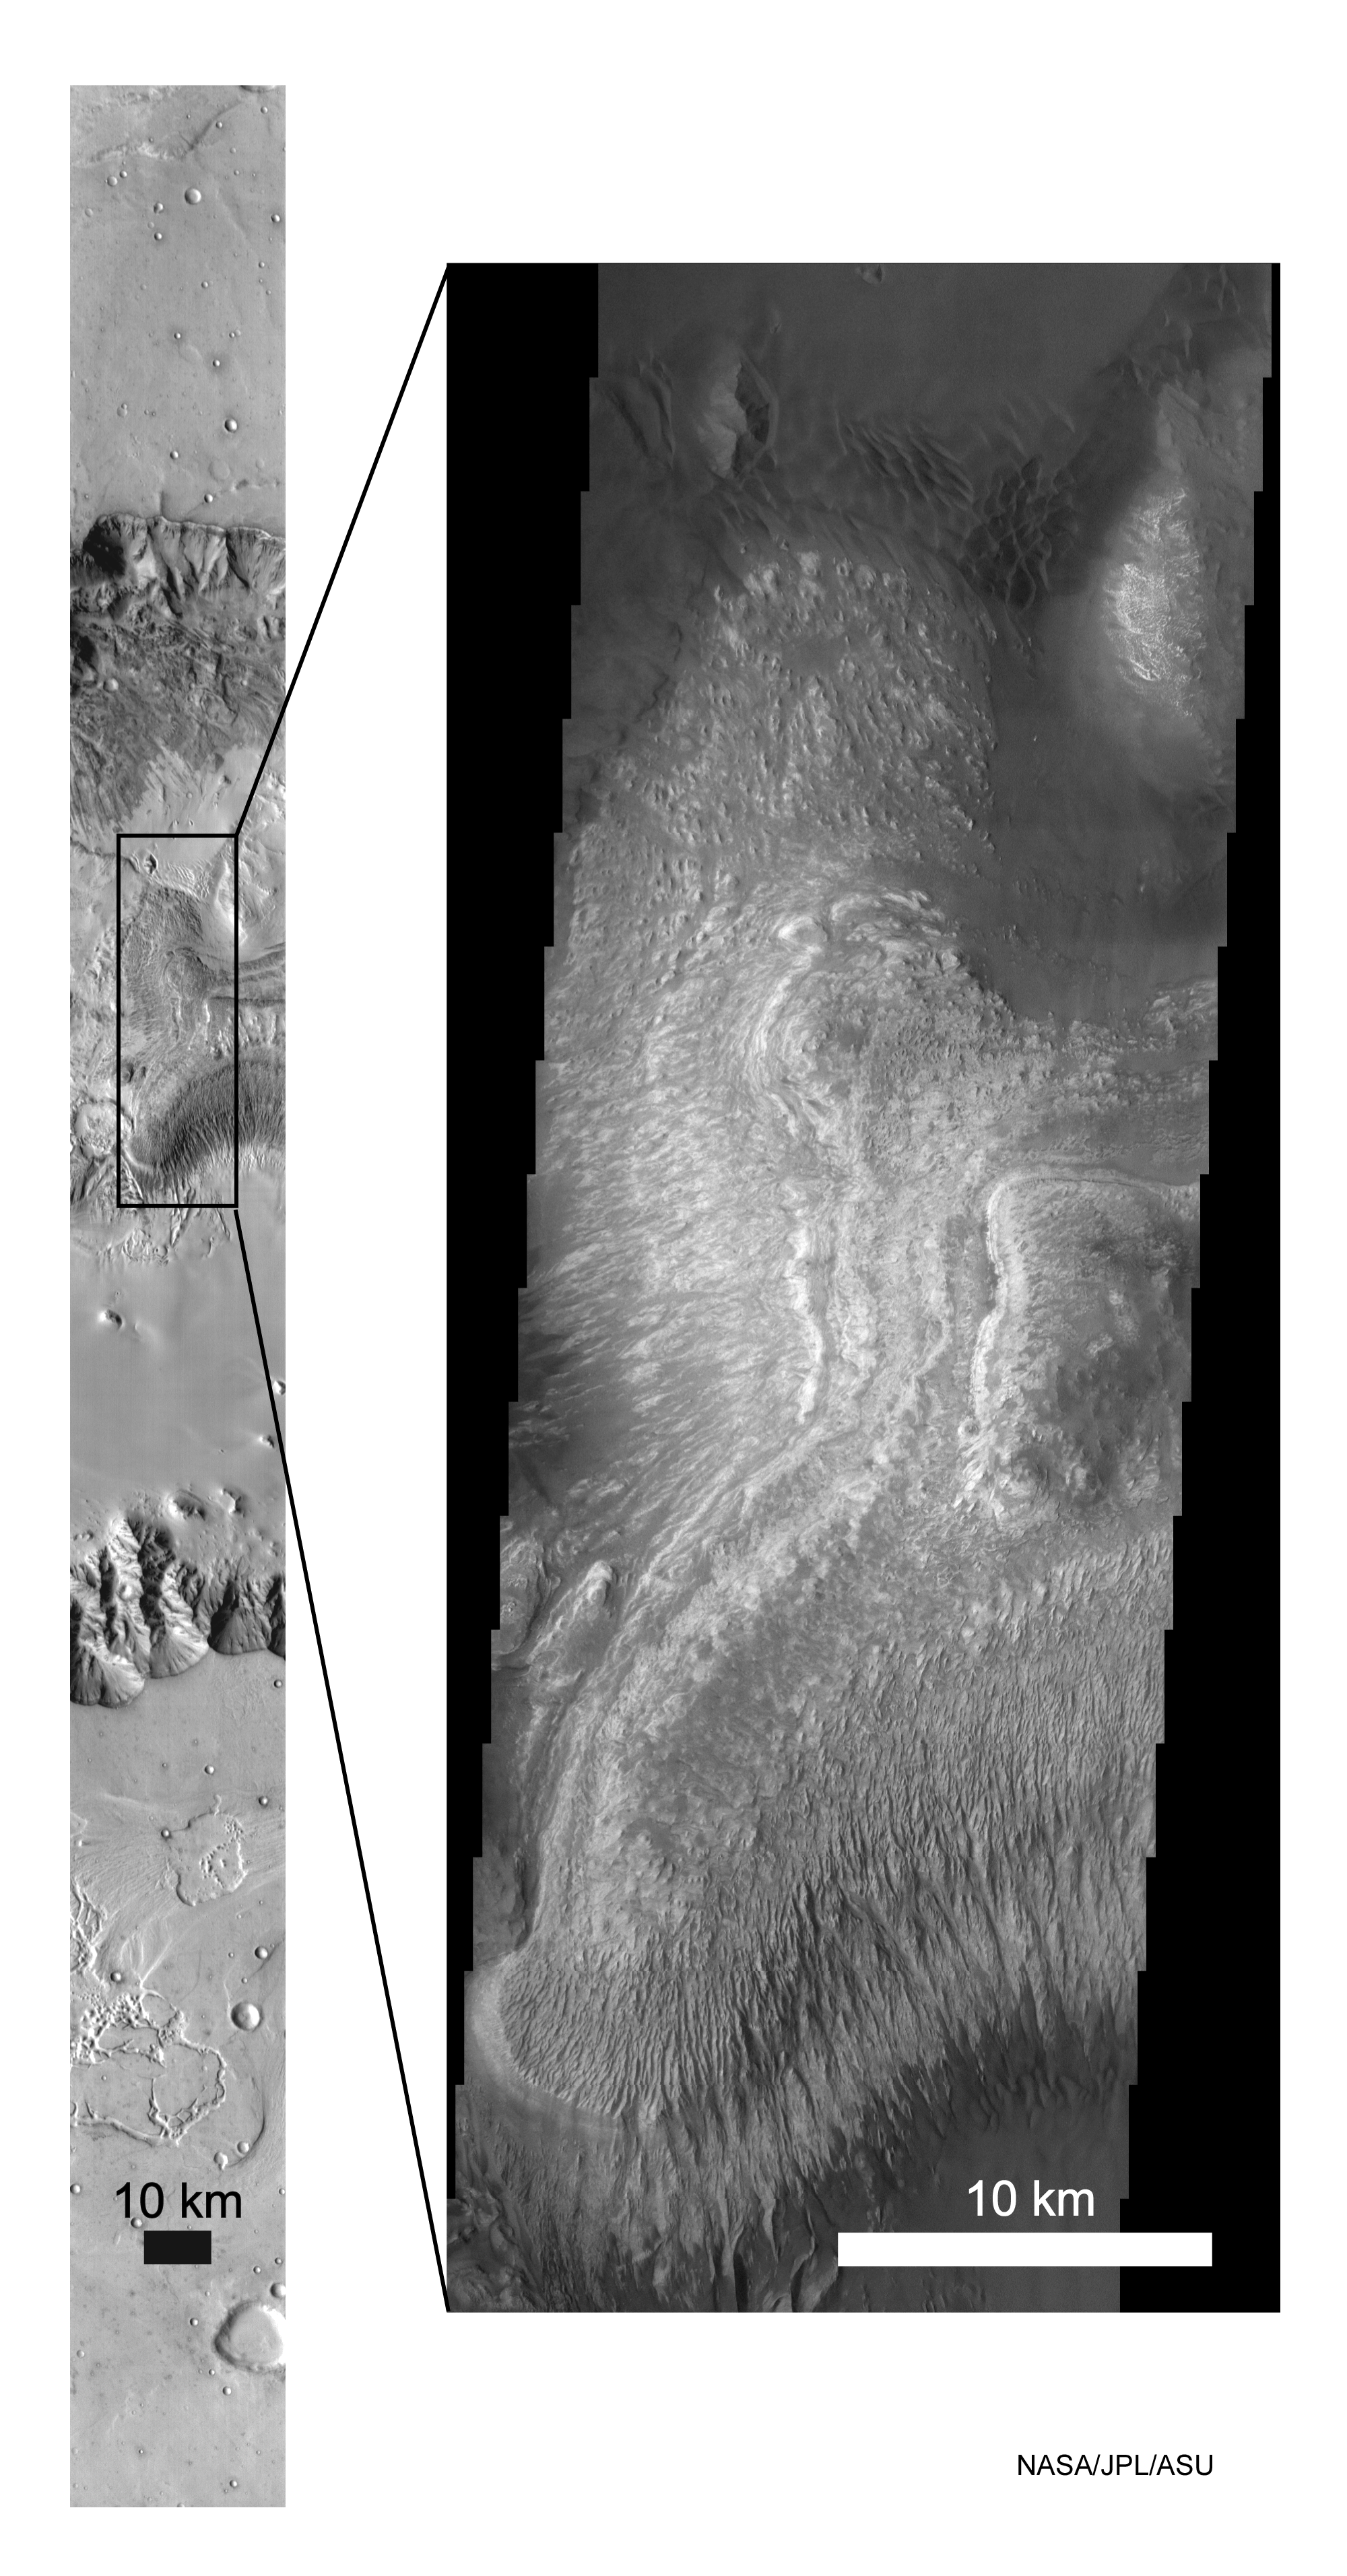

Odyssey/Ganges

These Mars Odyssey images show layered deposits located on the floor of Ganges Chasma, part of the Valles Marineris canyon system, in both infrared (left) and visible (right) wavelengths. The images were acquired simultaneously by the thermal emission imaging system on March 17, 2002. The box shows where the visible image is located within the infrared image. The infrared image displays variations in surface temperature where bright tones indicate warmer surfaces and dark tones are cooler ones. Dramatic layering can be seen throughout the central deposit in both the infrared and visible images. Different styles of erosion are shown in these different layers, suggesting that Mars was subject to changing environments during its history. The infrared image has a resolution of 100 meters (328 feet) per pixel and is 32 kilometers (20 miles) wide. The visible image has a resolution of 18 meters per pixel and is approximately 18 kilometers (11 miles) wide. Pixel brightness in the infrared image is controlled by the temperature of the surface, which is in turn depend on how much Sun the area gets. Hence, dark units will heat up during the day and appear bright in the infrared. Conversely, visibly bright areas will not heat up as much and will appear dark in the infrared image. The images are centered at 7.1 degrees south latitude and 310.4 degrees east longitude.

NASA’s Jet Propulsion Laboratory manages the 2001 Mars Odyssey mission for NASA’s Office of Space Science, Washington, D.C. The Thermal Emission Imaging System was developed by Arizona State University, Tempe, in collaboration with Raytheon Santa Barbara Remote Sensing. Lockheed Martin Astronautics, Denver, is the prime contractor for the Odyssey project, and developed and built the orbiter. Mission operations are conducted jointly from Lockheed Martin and from JPL, a division of the California Institute of Technology in Pasadena.

Credit: NASA/JPL/Arizona State University